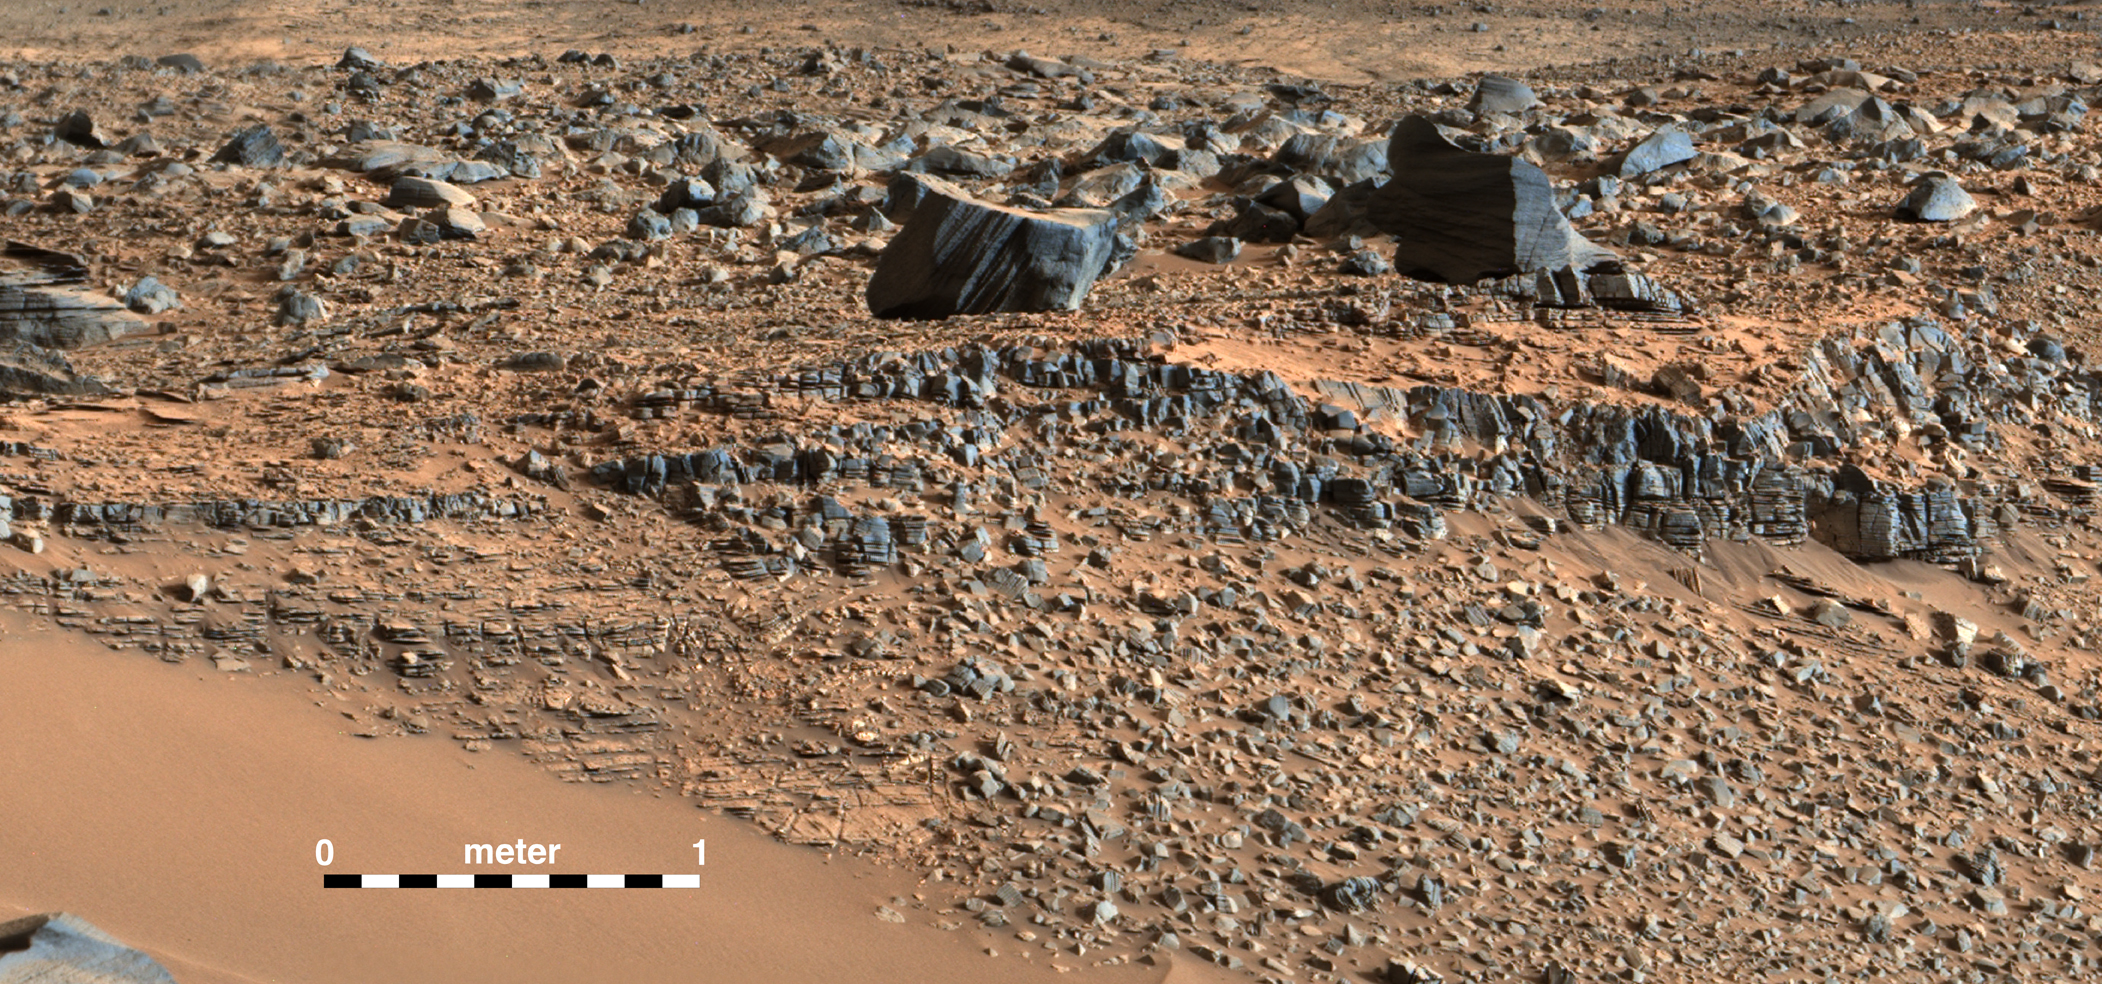

Martian Layers Thicker on Top

This portion of a color mosaic taken by NASA’s Mars Curiosity rover shows strata exposed along the margins of the valleys in the “Pahrump Hills” region on Mars. The scale of layering increases upward, providing what’s called a “thickening upward” trend. This is consistent with a variety of ancient environments, in particular those that involved water.

This image was taken by the rover’s Mast Camera (Mastcam). It has been white-balanced to show how the scene would appear under Earth’s lighting conditions.

NASA’s Jet Propulsion Laboratory, a division of the California Institute of Technology, Pasadena, manages the Mars Science Laboratory Project for NASA’s Science Mission Directorate, Washington. JPL designed and built the project’s Curiosity rover. Malin Space Science Systems, San Diego, built and operates the rover’s Mastcam.

Credit: NASA/JPL-Caltech/MSSS